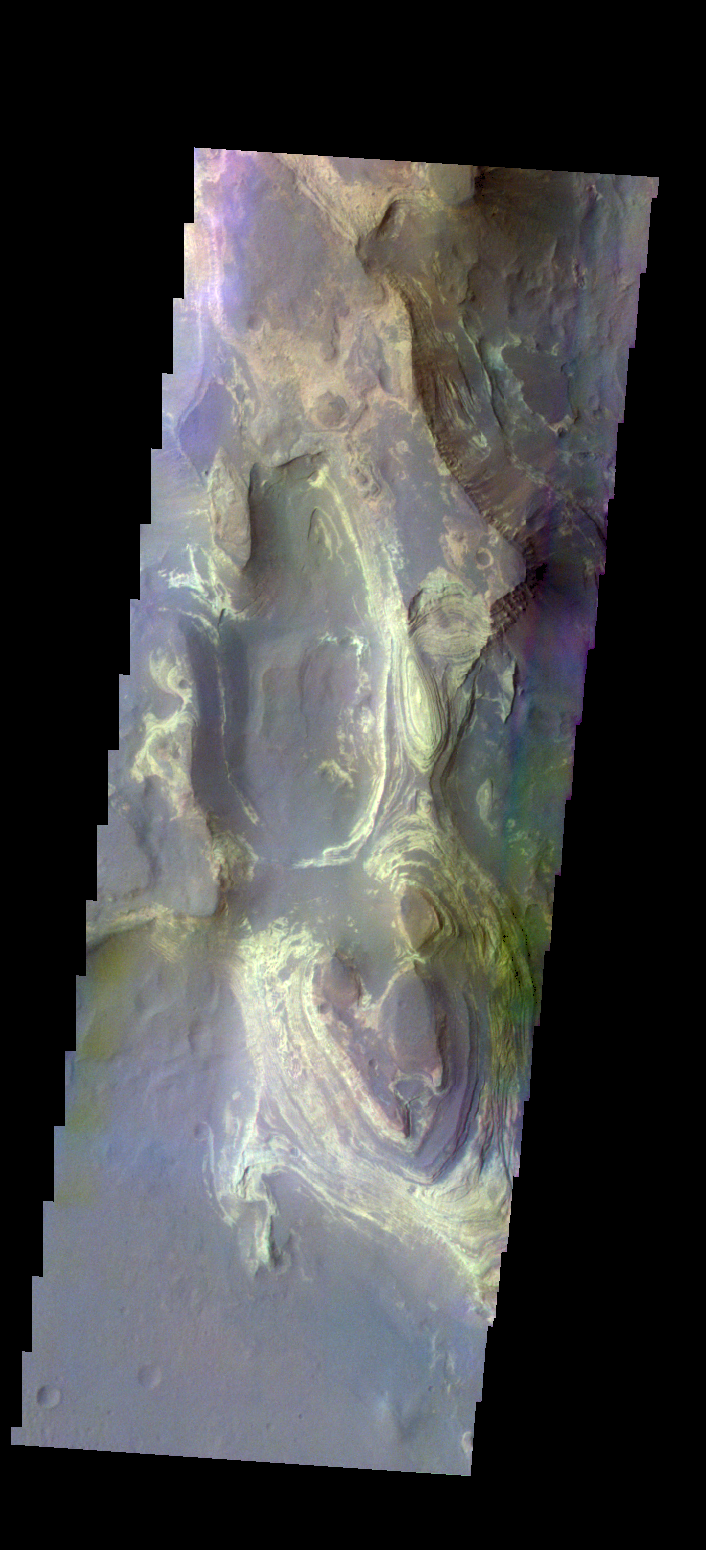

Terby Crater – False Color

The THEMIS camera contains 5 filters. The data from different filters can be combined in multiple ways to create a false color image. These false color images may reveal subtle variations of the surface not easily identified in a single band image. Today’s false color image shows the northern part of Terby Crater. This image shows the layered deposits that fill the crater.

Credit: NASA/JPL-Caltech/ASU